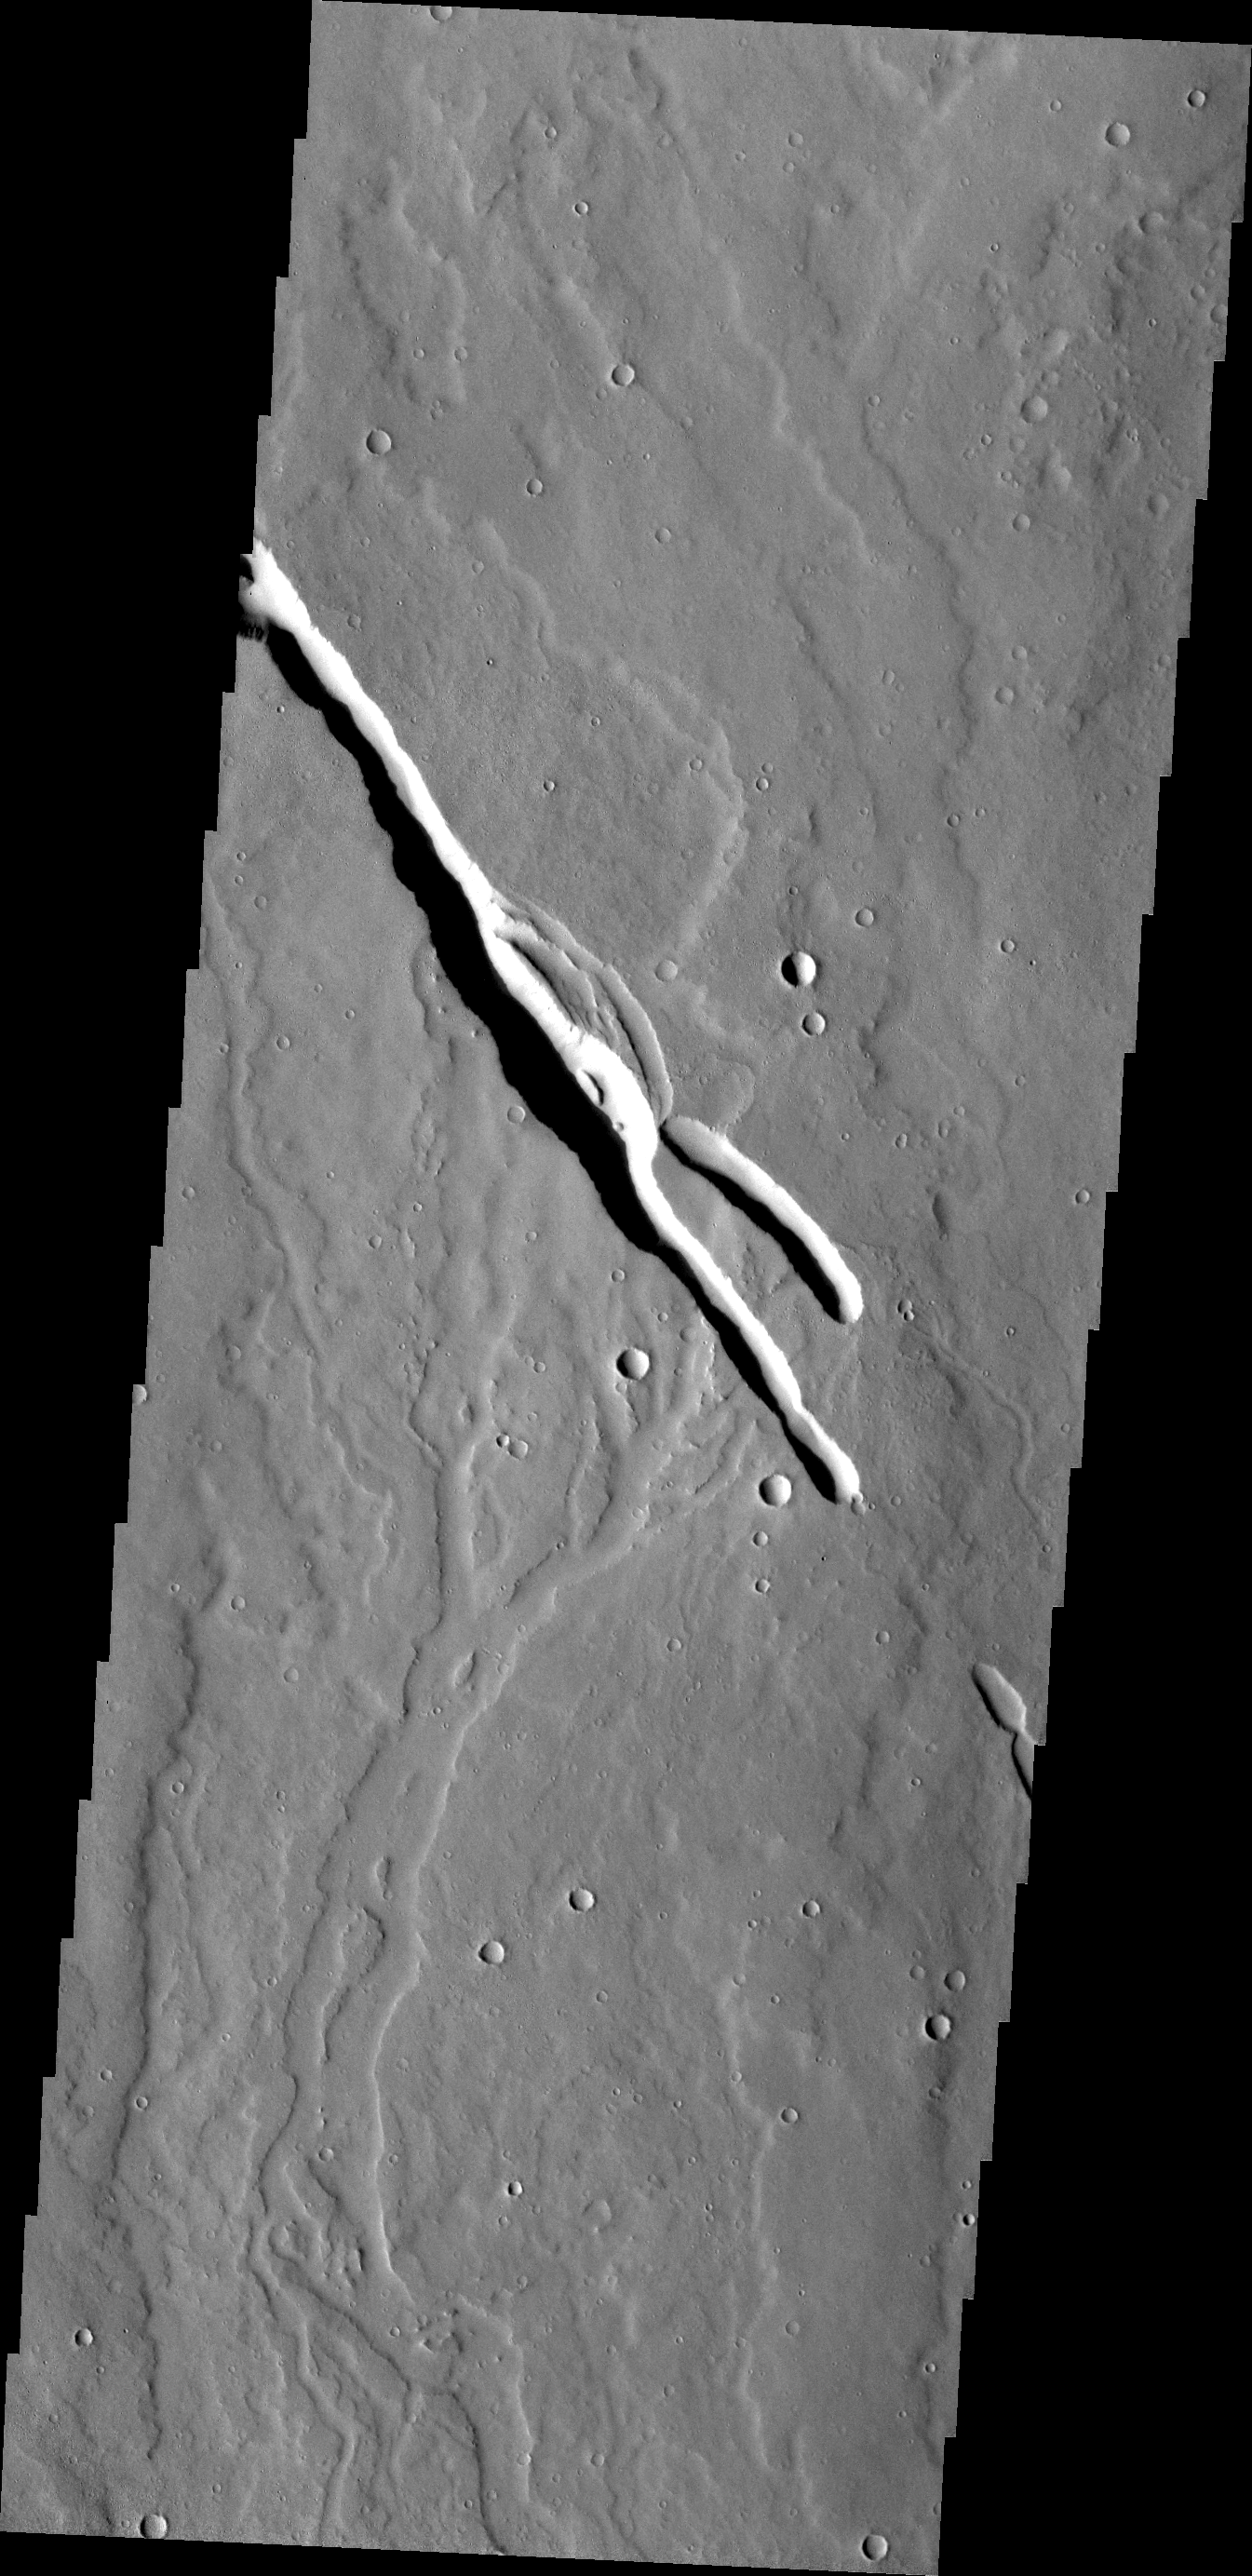

Volcanic Channels

Located on the southern part of the Elysium Mons Volcanic region the channels in this VIS image where likely formed by the flow of lava.

Credit: NASA/JPL/ASU